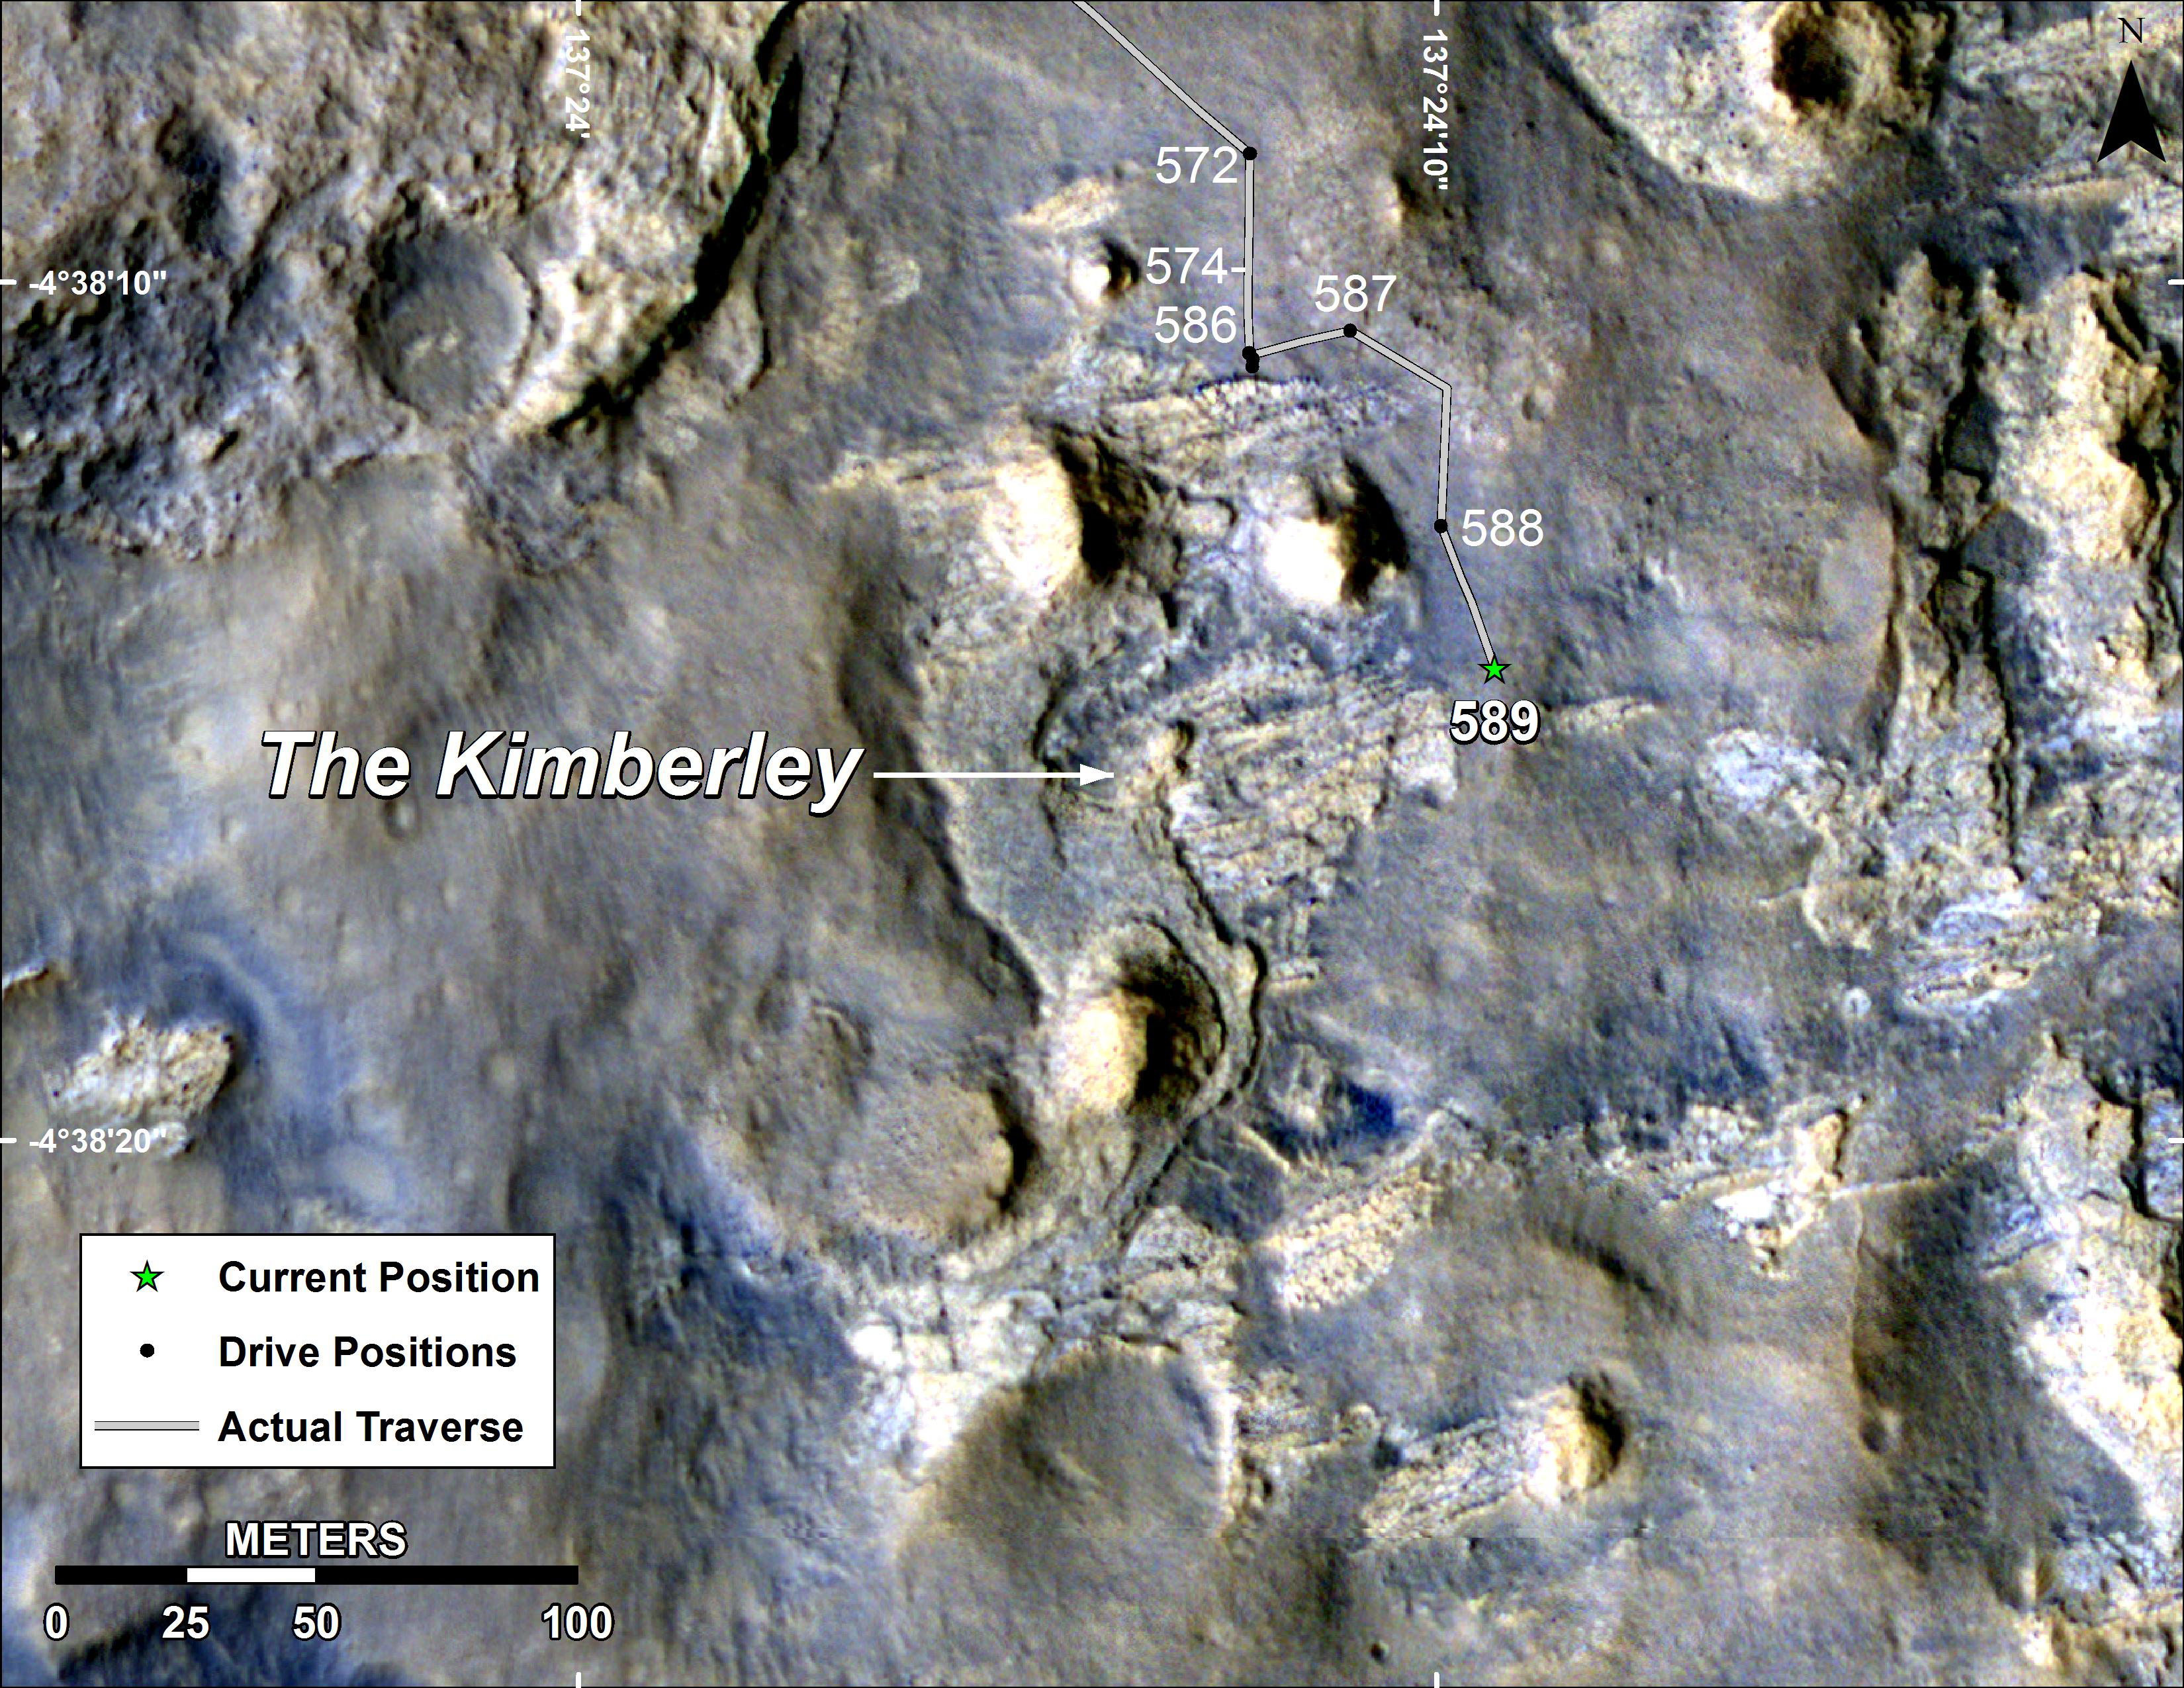

Map of Curiosity Mars Rover’s Drives to ‘the Kimberley’ Waypoint

This map shows the route driven by NASA’s Curiosity Mars rover during March and April 2014 in its approach to and arrival at a waypoint called “the Kimberley,” which rover team scientists chose in 2013 as the location for the mission’s next major investigations.

The numbers along the route designate the sol number of reaching that point. These are the number of Martian days, or sols, since Curiosity’s August 2012 landing. The arrival drive, on Sol 589, was on April 2, 2014. The drive entering the area of this map, on Sol 572, was on March 16, 2014.

The Kimberley (formerly called “KMS-9”) was selected as a major waypoint for the mission because of the diversity of rock types distinguishable in orbital images, exposed close together at this location in a decipherable geological relationship to each other.

The base image for this map is from the High Resolution Imaging Science Experiment (HiRISE) camera on NASA’s Mars Reconnaissance Orbiter. North is up. The 100-meter scale bar at lower left represents 328 feet.

NASA’s Jet Propulsion Laboratory, a division of the California Institute of Technology, Pasadena, manages the Mars Science Laboratory Project and Mars Reconnaissance Orbiter Project for NASA’s Science Mission Directorate, Washington.

Credit: NASA/JPL-Caltech/Univ. of Arizona